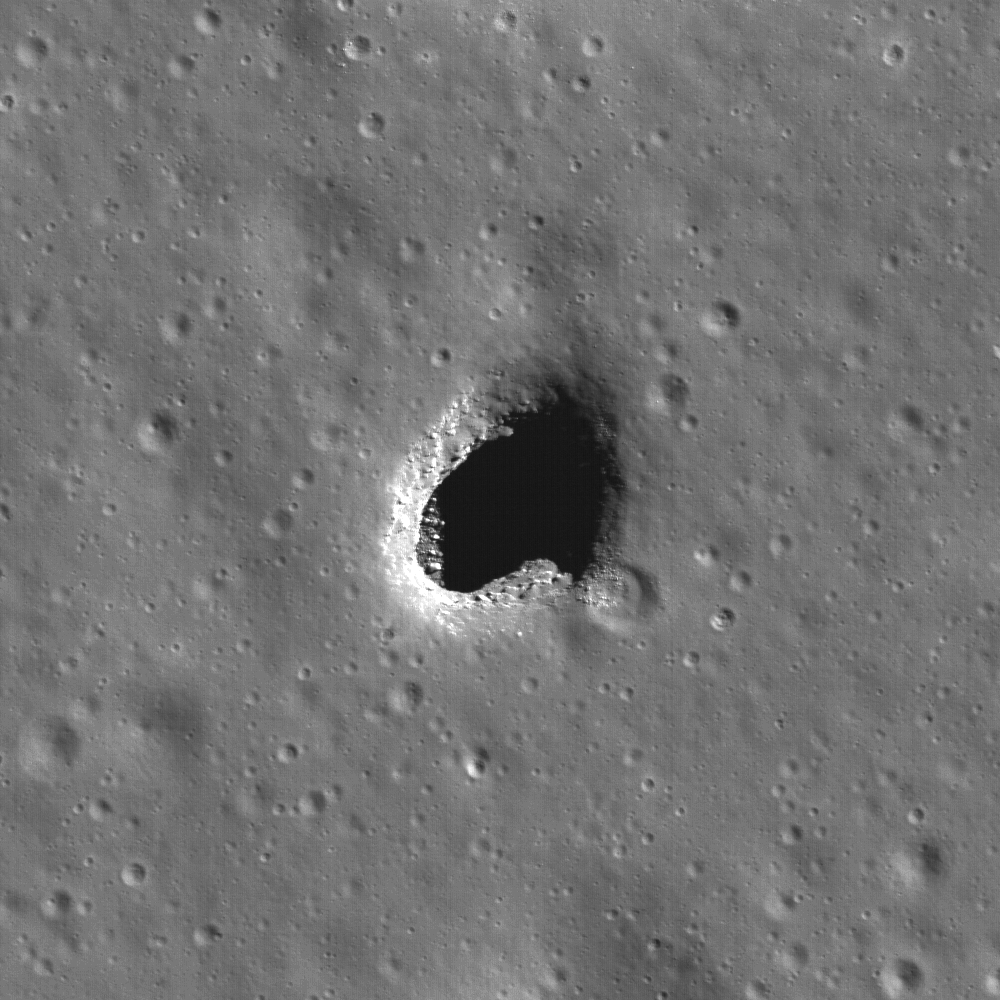

Depths of Mare Ingenii

Mare Ingenii may be best known for its prominent lunar swirls, which are high albedo surface features associated with magnetic anomalies. However, lunar swirls are not the only unique geologic feature found in the farside “sea of cleverness.” The high-resolution cameras aboard the Japanese SELENE/Kaguya spacecraft first discovered this irregularly-shaped hole, visible in the this image at LROC’s 0.55 meter/pixel resolution. The boulders and debris resting on the floor of the left side of the pit are partially illuminated and probably originated at the surface, falling through the pit opening during collapse. Impact craters are visible everywhere on the Moon, but pits are rare. This pit in Mare Ingenii (located at -35.9°N, 166.0°E) is about 130 meters (427 feet) in diameter. Image width is 550 meters (1804 feet), illumination is from the upper right, NAC M128202846LE.

NASA’s Goddard Space Flight Center built and manages the mission for the Exploration Systems Mission Directorate at NASA Headquarters in Washington. The Lunar Reconnaissance Orbiter Camera was designed to acquire data for landing site certification and to conduct polar illumination studies and global mapping. Operated by Arizona State University, LROC consists of a pair of narrow-angle cameras (NAC) and a single wide-angle camera (WAC). The mission is expected to return over 70 terabytes of image data.

Credit: NASA/GSFC/Arizona State University